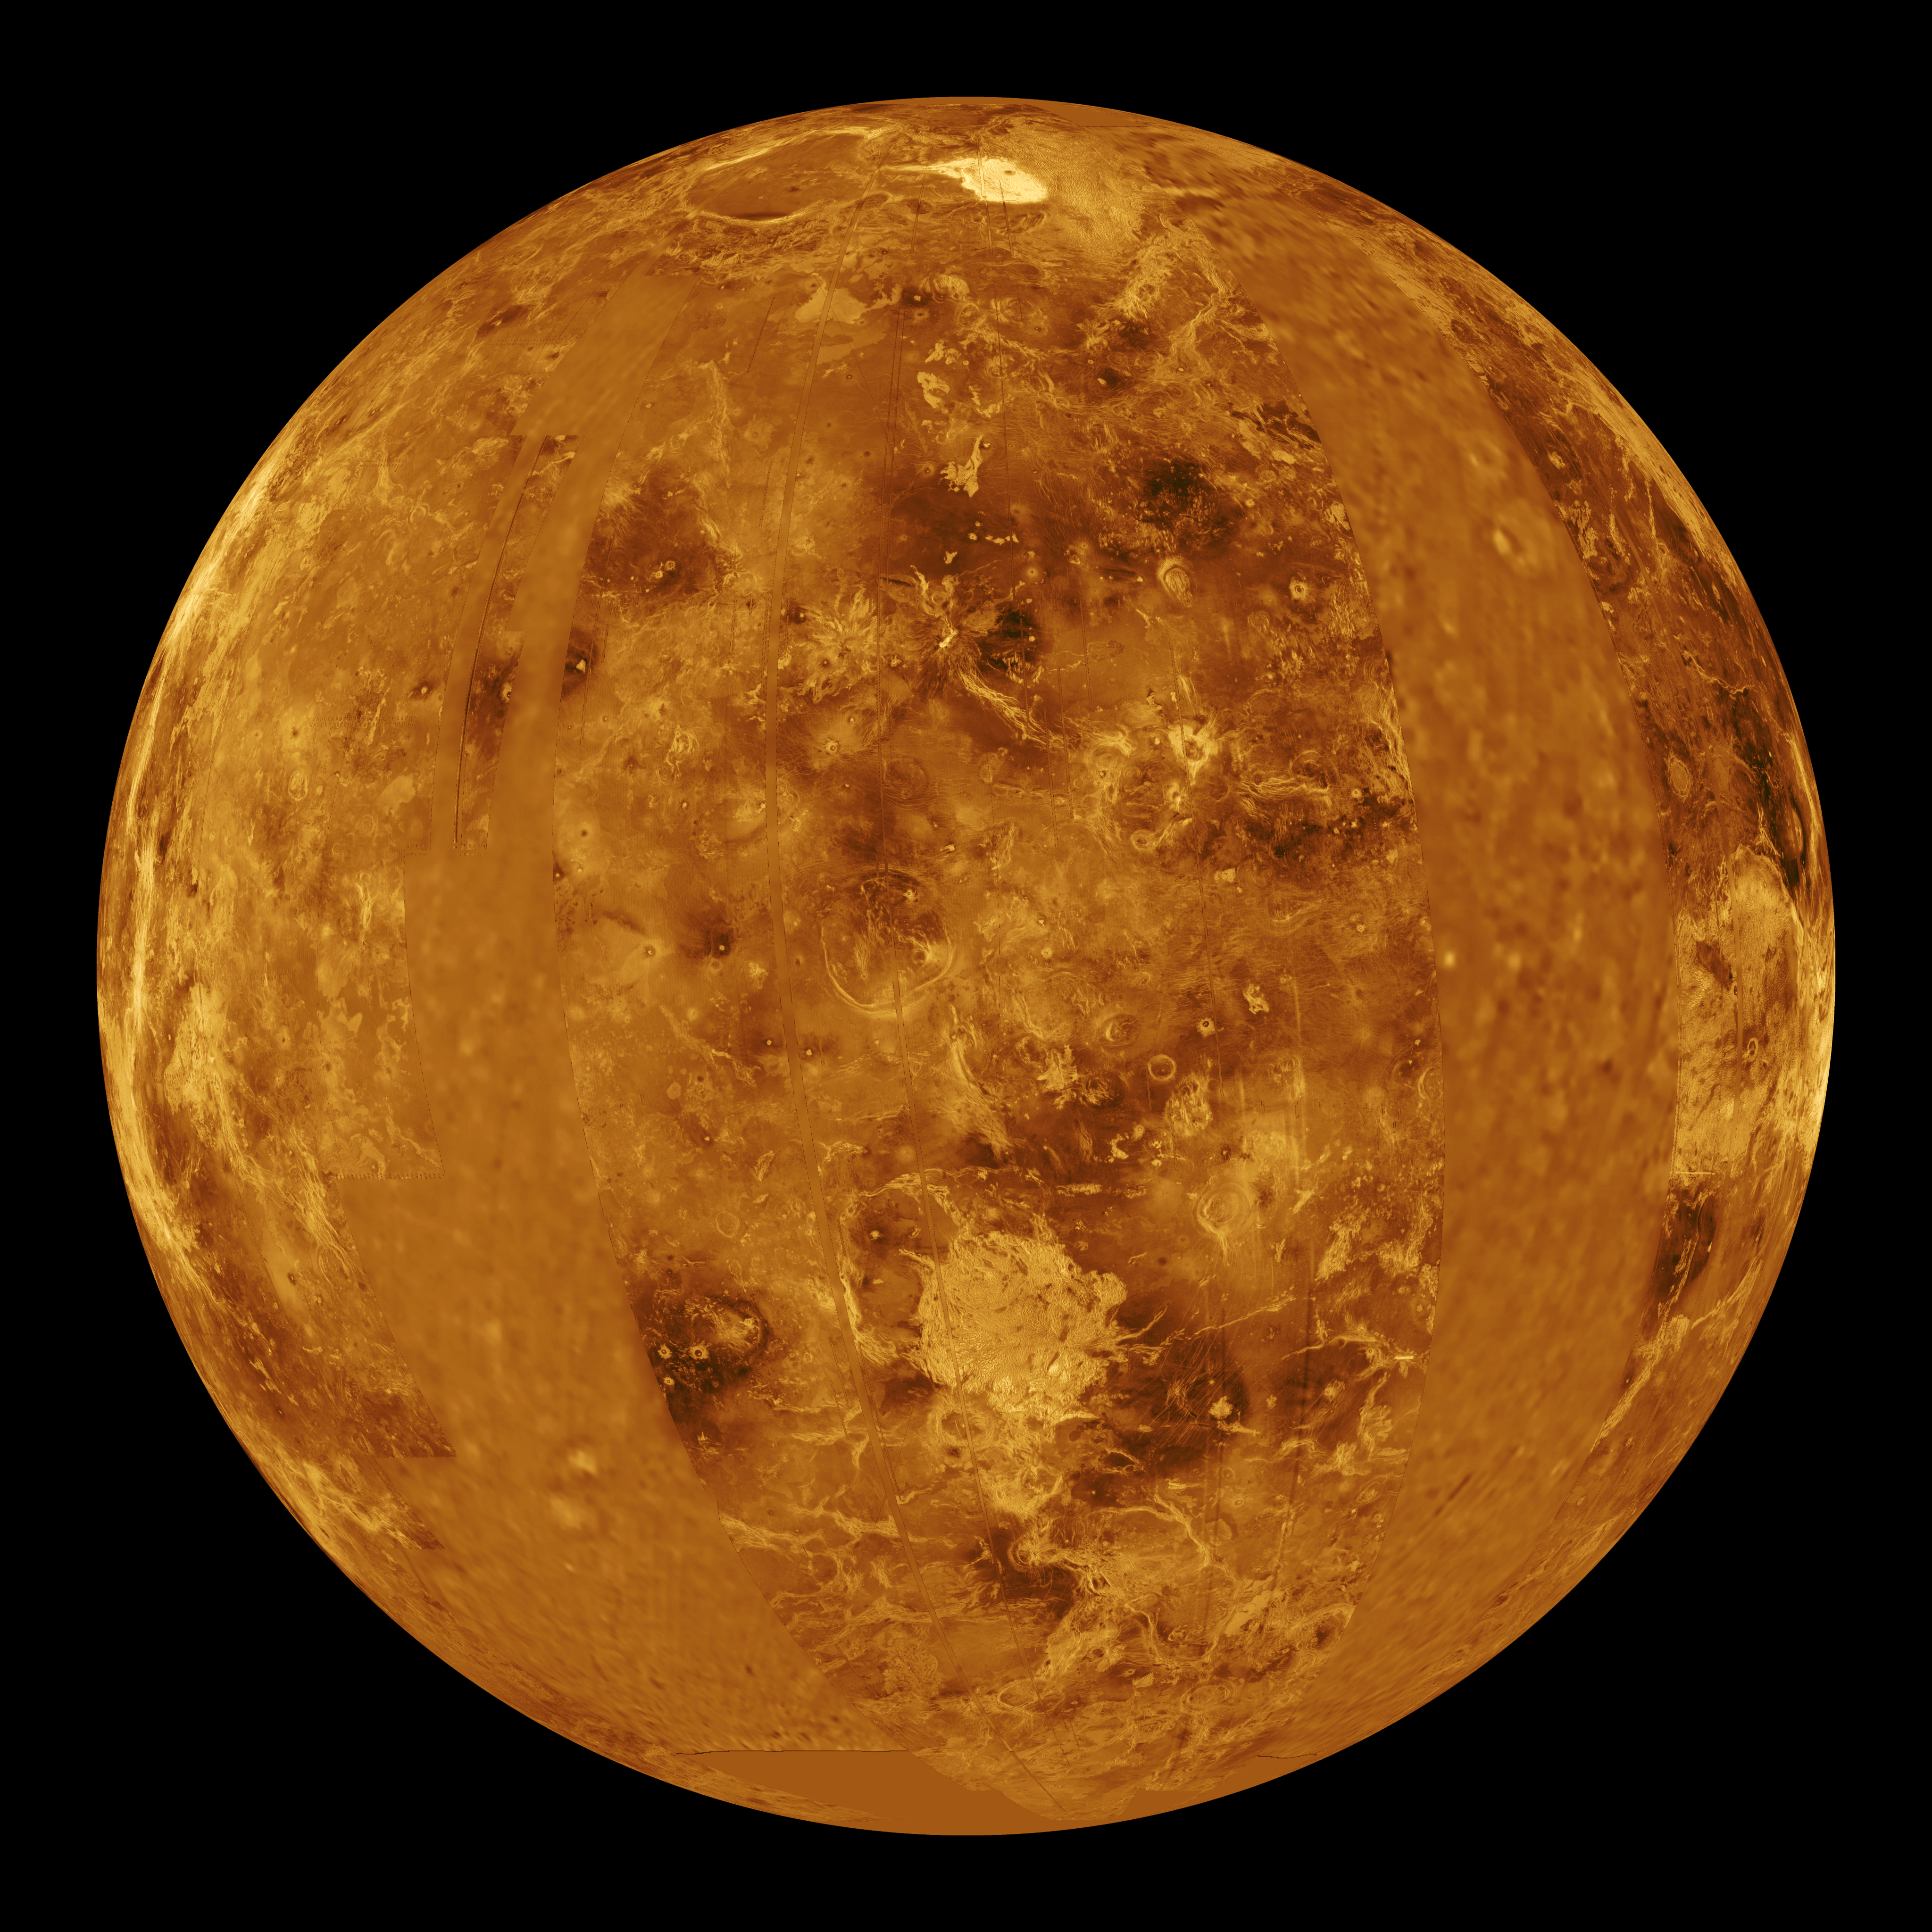

Venus – Computer Simulated Global View Centered at 0 Degrees East Longitude

This global view of the surface of Venus is centered at 0 degrees east longitude. Magellan synthetic aperture radar mosaics from the first cycle of Magellan mapping are mapped onto a computer-simulated globe to create this image. Data gaps are filled with Pioneer Venus Orbiter data, or a constant mid-range value. Simulated color is used to enhance small-scale structure. The simulated hues are based on color images recorded by the Soviet Venera 13 and 14 spacecraft. The image was produced by the Solar System Visualization project and the Magellan Science team at the JPL Multimission Image Processing Laboratory, and is a single frame from a video released at the October 29, 1991, JPL news conference.

Credit: NASA/JPL